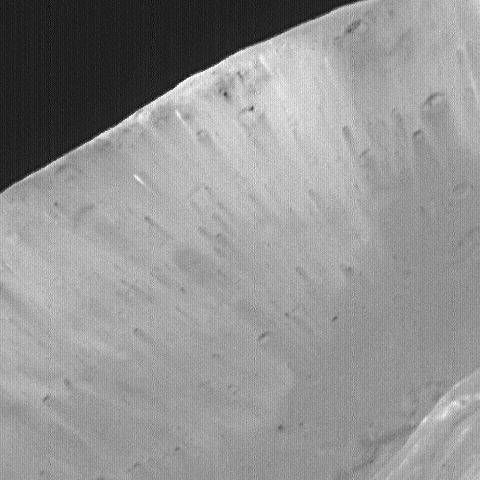

High-Resolution MOC Image of Phobos’ Stickney Crater

This image of Phobos, the inner and larger of the two moons of Mars, was taken by the Mars Global Surveyor on August 19, 1998. This image is a close-up of the far wall of the Stickney crater, 10 kilometers (6 miles) in diameter, that is the largest crater on Phobos. This image shows lighter and darker streaks going down the slopes (C). The presence of material of different brightness on the far crater slopes and in some of the grooves shows that the satellite is heterogeneous (that is, it is made of a mixture of different types of materials). The motion of debris down slopes is guided by gravity, which is only about 1/1000th that of the Earth — e.g., a 68-kilogram (150-pound) person would weigh only about 57 grams (2 ounces) on Phobos. Phobos was observed by both the Mars Orbiter Camera (MOC) and Thermal Emission Spectrometer (TES). This image is one of the highest resolution images (4 meters or 13 feet per picture element or pixel) ever obtained of the Martian satellite.

Malin Space Science Systems, Inc. and the California Institute of Technology built the MOC using spare hardware from the Mars Observer mission. MSSS operates the camera from its facilities in San Diego, CA. The Thermal Emission Spectrometer is operated by Arizona State University and was built by Raytheon Santa Barbara Remote Sensing. The Jet Propulsion Laboratory’s Mars Surveyor Operations Project operates the Mars Global Surveyor spacecraft with its industrial partner, Lockheed Martin Astronautics, from facilities in Pasadena, CA and Denver, CO.

Credit: NASA/JPL/Malin Space Science Systems